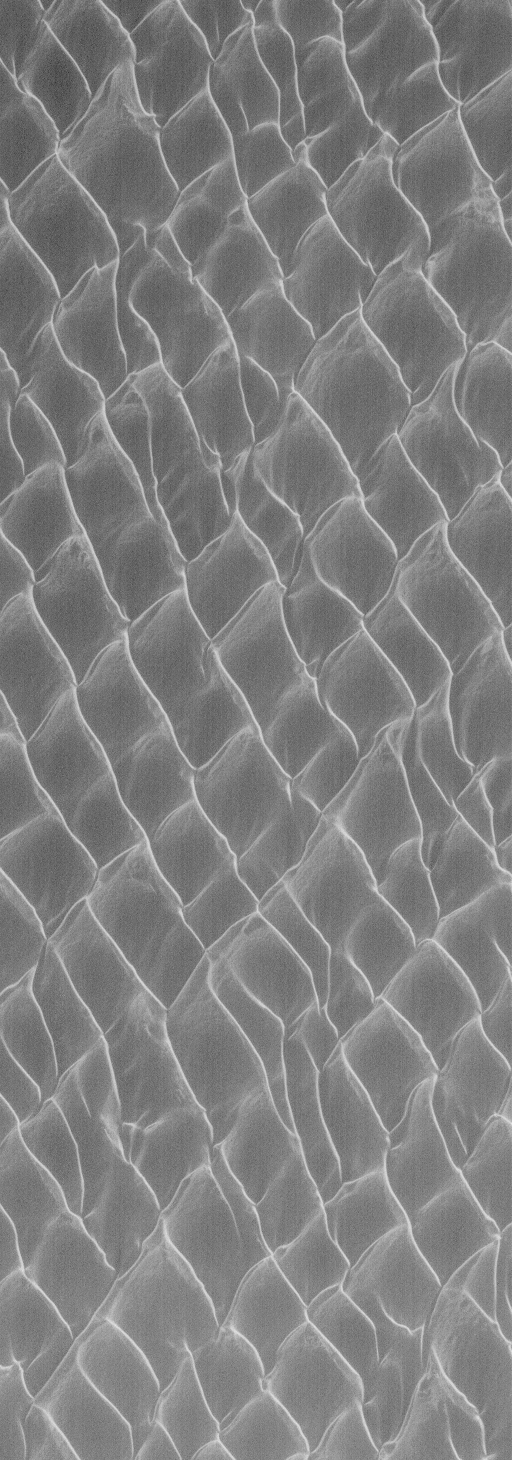

North Polar Dunes

14 April 2004
The north polar cap of Mars is nearly surrounded by fields of dark sand dunes. This Mars Global Surveyor (MGS) Mars Orbiter Camera (MOC) image shows some of the north polar dunes as they appeared in late winter in January 2004. At the time, the dunes were covered with frost. The image is located near 77.8°N, 52.8°W. The image covers an area about 3 km (1.9 mi) across. Sunlight illuminates the scene from the lower left.

Credit: NASA/JPL/Malin Space Science Systems